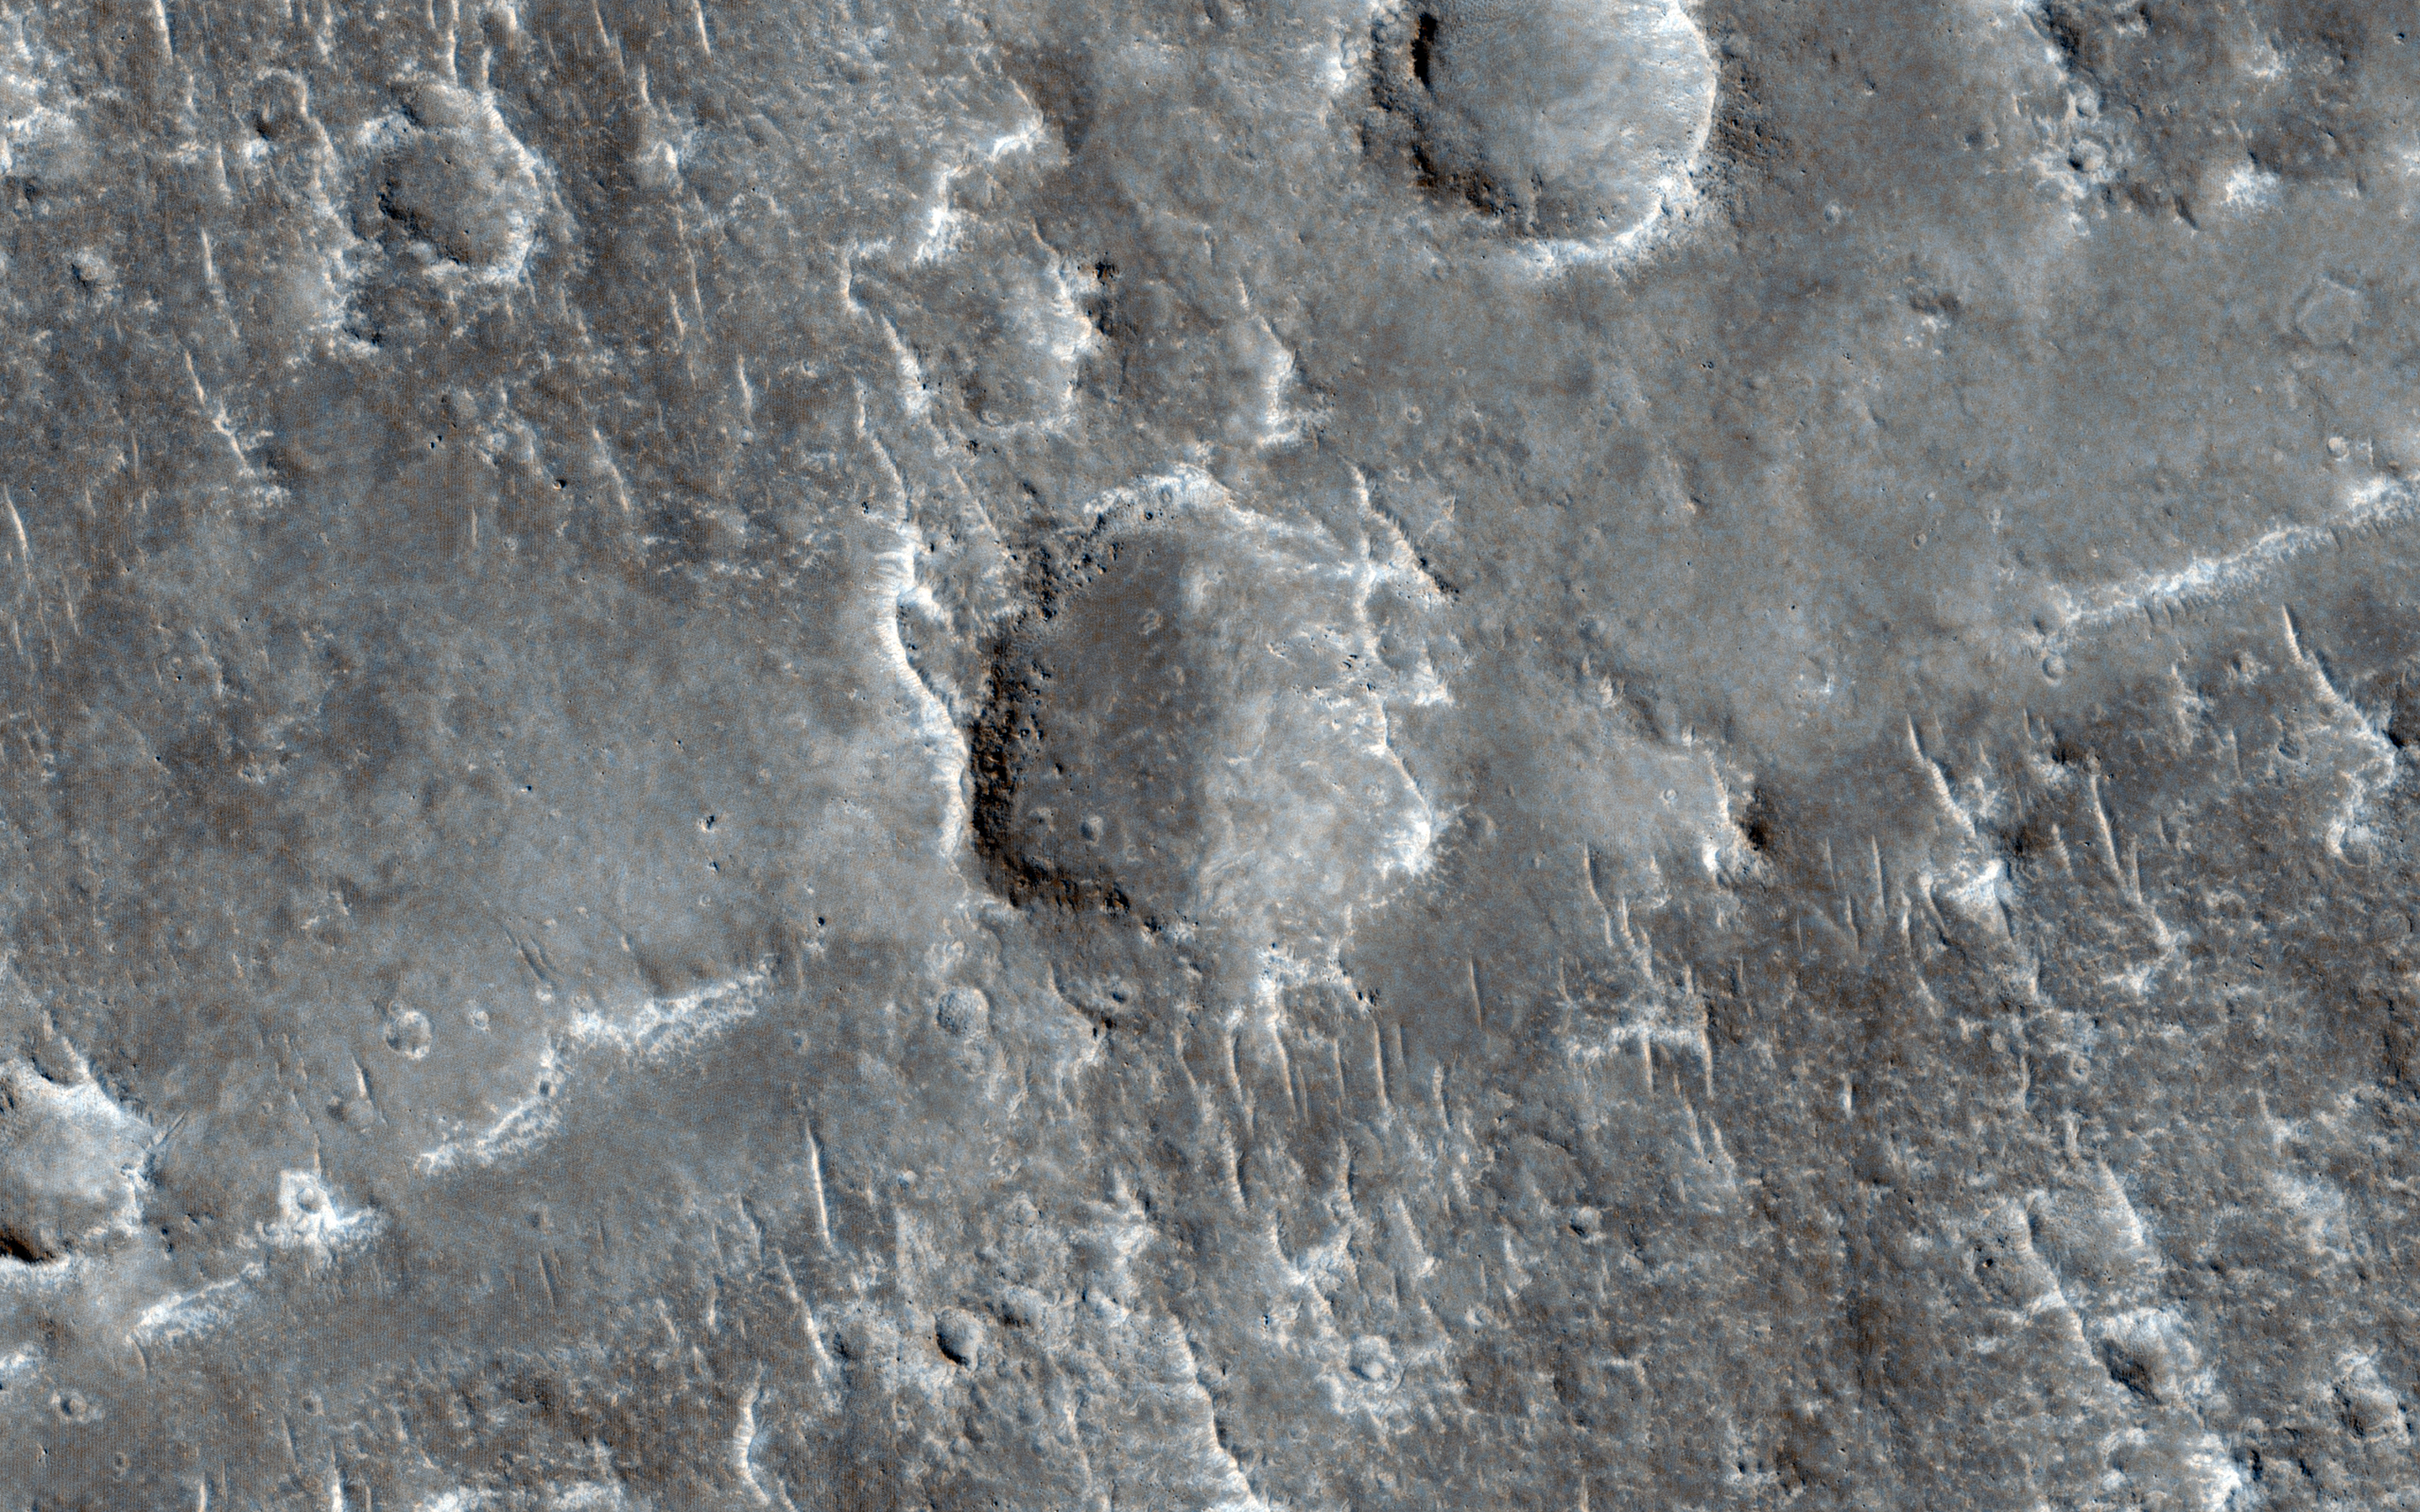

A Possible Landing Site for NASA’s InSight Mission

One of the most difficult aspects of space exploration is finding a safe but scientifically compelling place to land. With HiRISE and its powerful resolution, other mission teams can request HiRISE images of potential future landing sites on Mars.

That’s the case with this observation for NASA’s upcoming InSight mission, which needs to find a safe, flat landing area that will also meet their mission goals. This area is considered a finalist landing ellipse for the mission, which will delve deep beneath the surface of Mars to search for insight into the processes of terrestrial planet formation.

HiRISE has become an invaluable tool for other Mars missions. We can take hundreds of images of potential landing spots for other science missions, like we did for the successful Phoenix Lander and the rover Curiosity, currently exploring Gale Crater.

HiRISE is one of six instruments on NASA’s Mars Reconnaissance Orbiter. The University of Arizona, Tucson, operates the orbiter’s HiRISE camera, which was built by Ball Aerospace & Technologies Corp., Boulder, Colo. NASA’s Jet Propulsion Laboratory, a division of the California Institute of Technology in Pasadena, manages the Mars Reconnaissance Orbiter Project for the NASA Science Mission Directorate, Washington.

Credit: NASA/JPL-Caltech/Univ. of Arizona